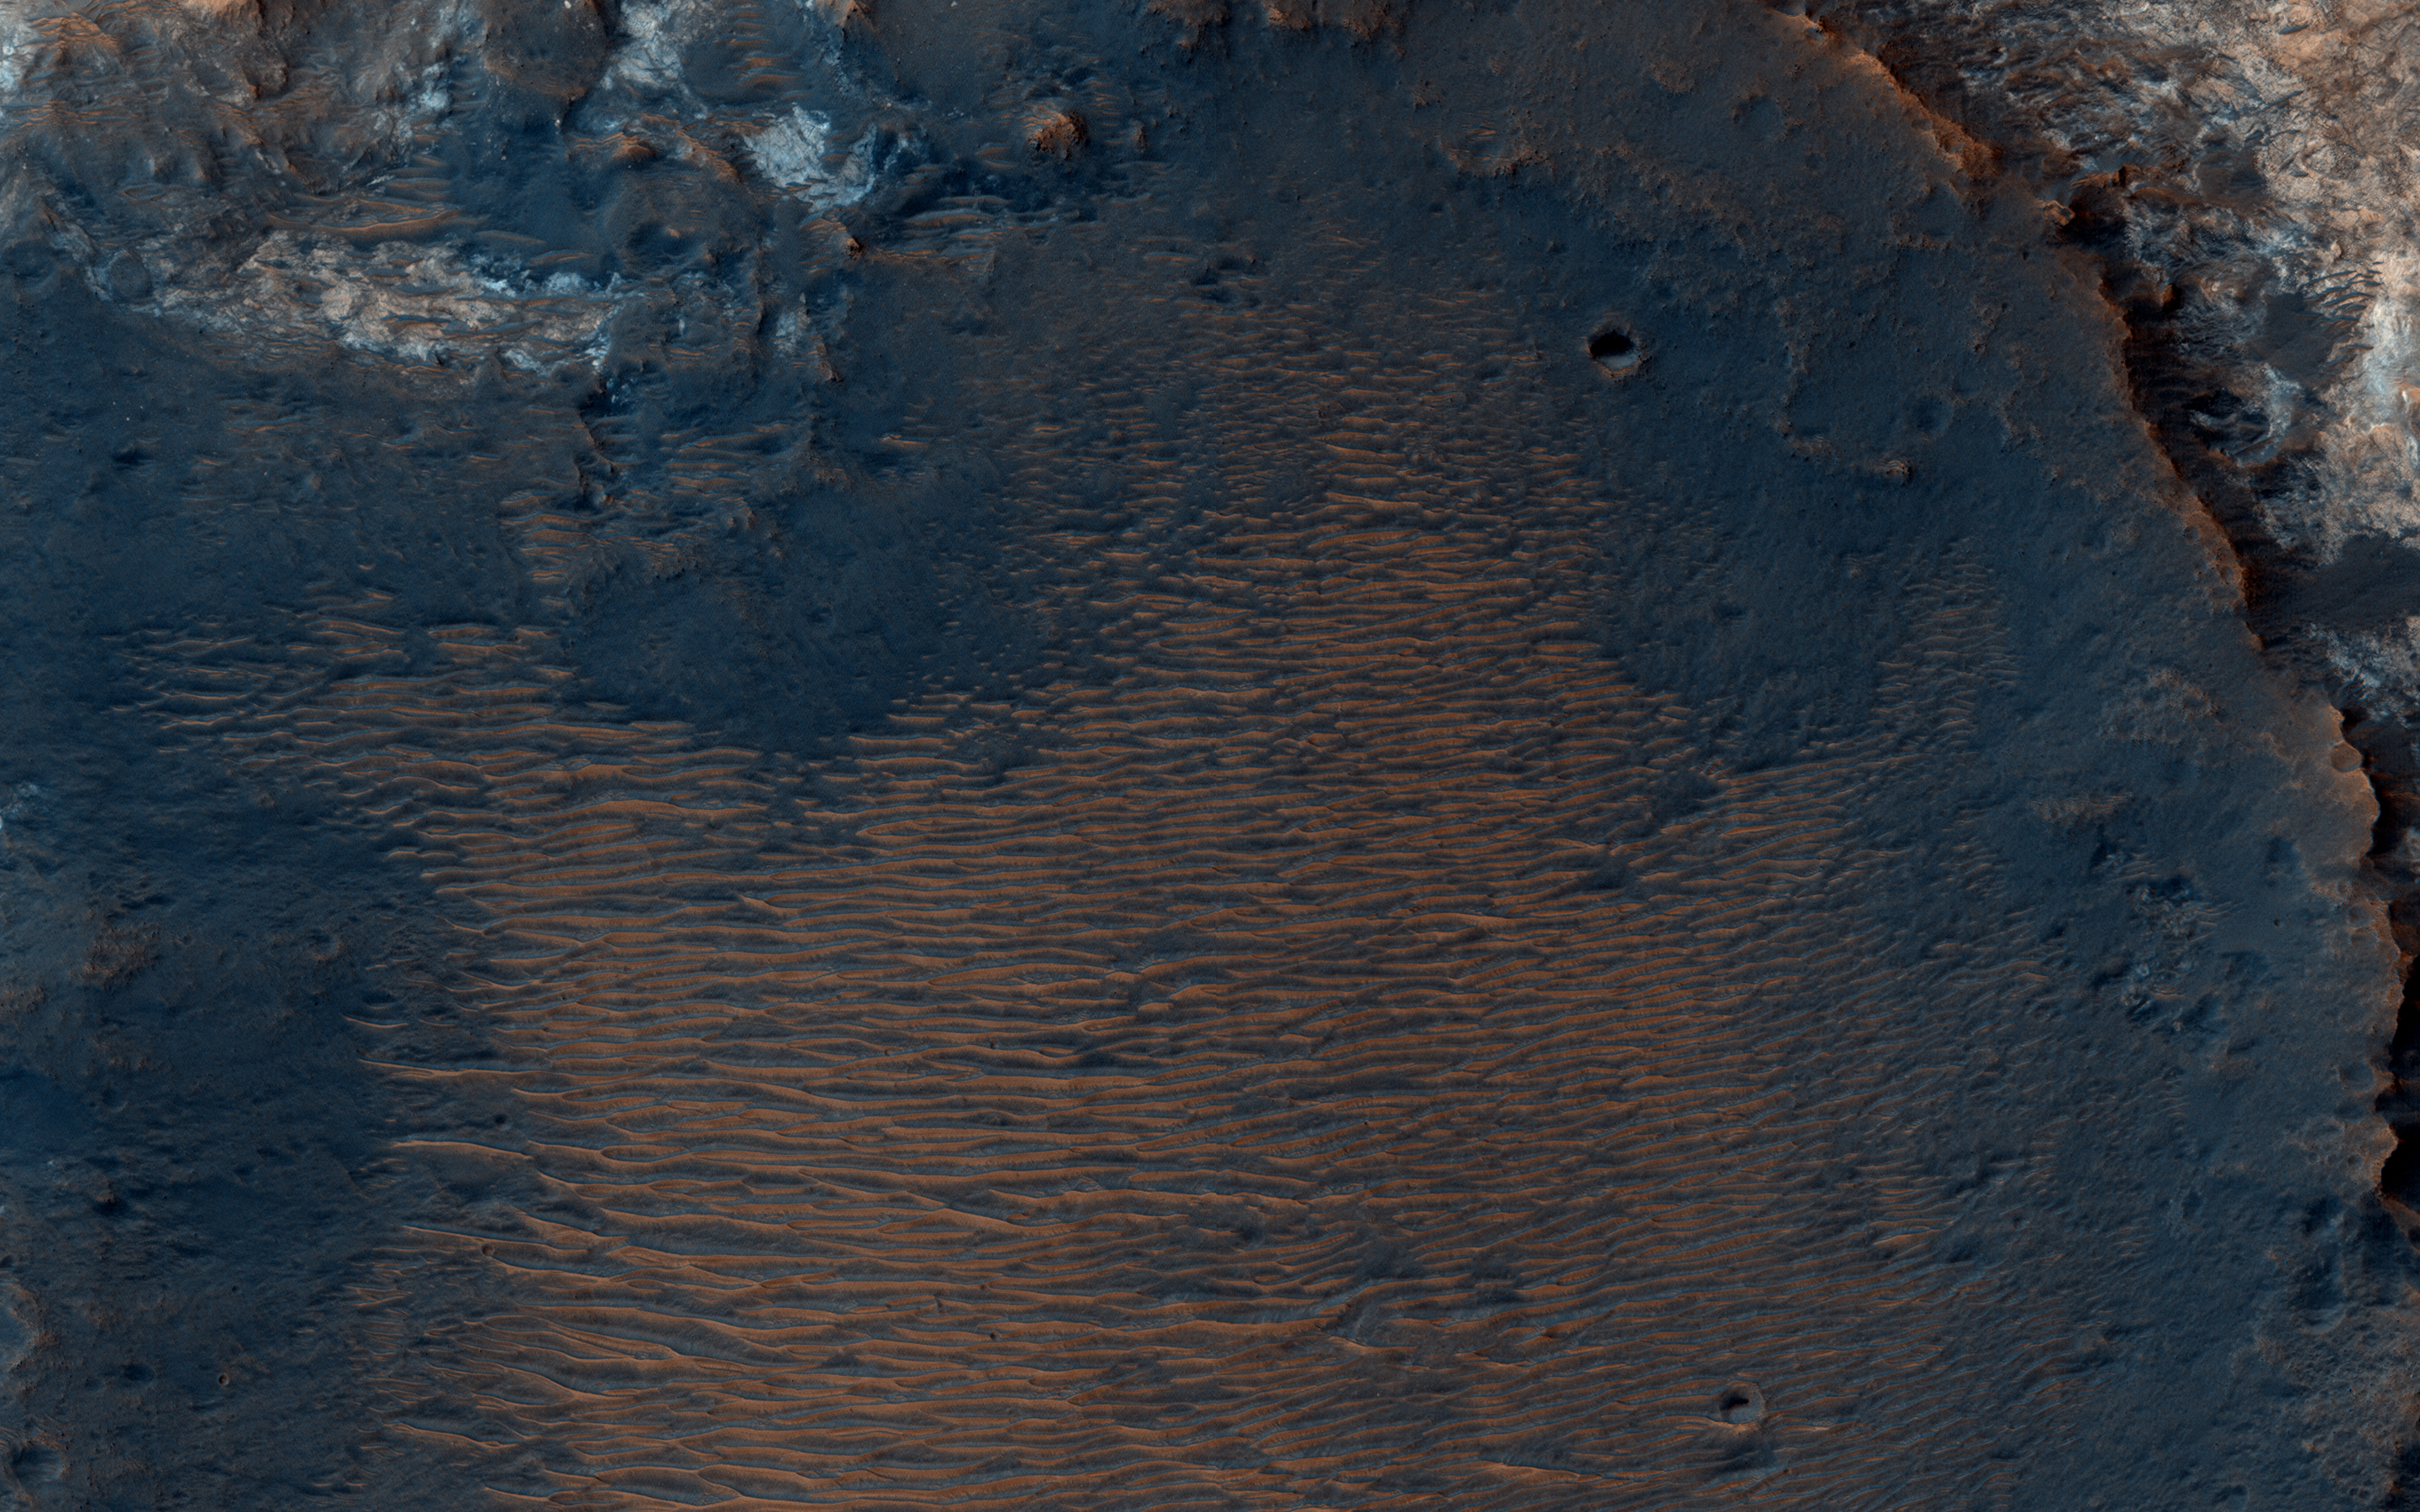

An Inverted Crater West of Mawrth Vallis

This image from NASA’s Mars Reconnaissance Orbiter (MRO) captures details of an approximately 1-kilometer inverted crater west of Mawrth Vallis. A Context Camera image provides context for the erosional features observed at this site. The location of this HiRISE image is north of the proposed landing ellipse for the ExoMars 2020 rover mission that will investigate diverse rocks and minerals related to ancient water-related activity in this region.

Prolonged erosion removed less resistant rocks leaving behind other rocks that stand up locally such as the crater seen here and other nearby remnants. These resistant layers may belong to a phase of volcanism and/or water-related activity that carved Mawrth Vallis and filled in existing craters, and other lower-lying depressions, with darker materials.

Erosion has also exposed these layers down to older, more resistant lighter rocks that are clay-bearing. The diversity of exposed bedrock made this location an ideal candidate for exploring a potentially water-rich ancient environment that might have once harbored life.

The map is projected here at a scale of 25 centimeters (9.8 inches) per pixel. [The original image scale is 28.7 centimeters (11.3 inches) per pixel (with 1 x 1 binning); objects on the order of 86 centimeters (33.9 inches) across are resolved.] North is up.

The University of Arizona, Tucson, operates HiRISE, which was built by Ball Aerospace & Technologies Corp., Boulder, Colorado. NASA’s Jet Propulsion Laboratory, a division of Caltech in Pasadena, California, manages the Mars Reconnaissance Orbiter Project for NASA’s Science Mission Directorate, Washington.

Credit: NASA/JPL-Caltech/Univ. of Arizona